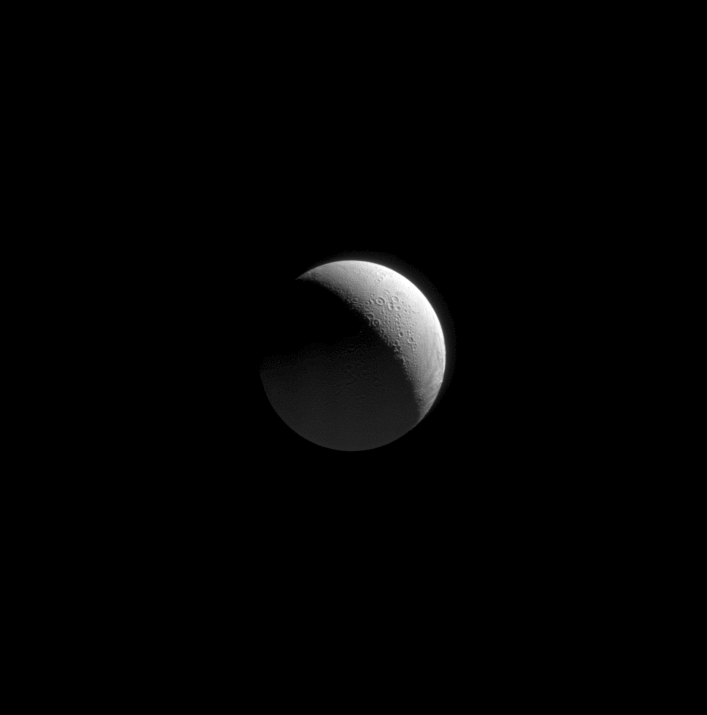

Approaching Enceladus

As the Cassini spacecraft began its August 2008 flyby of Enceladus, the spacecraft approached over the moon’s cratered north pole. Cassini acquired this view as the icy moon grew ever larger in its field of view.

In addition to the sunlit crescent at upper right, the faint glow at bottom indicates a secondary source of illumination: reflected sunlight from Saturn.

The view looks toward high northern latitudes on Enceladus (504 kilometers, or 313 miles across) from a perspective 71 degrees north of the moon’s equator. The north pole is in shadow at center.

The image was taken in visible light with the Cassini spacecraft narrow-angle camera on Aug. 11, 2008. The view was obtained at a distance of approximately 448,000 kilometers (278,000 miles) from Enceladus and at a Sun-Enceladus-spacecraft, or phase, angle of 113 degrees. Image scale at maximum resolution is 3 kilometers (2 miles) per pixel.

The Cassini-Huygens mission is a cooperative project of NASA, the European Space Agency and the Italian Space Agency. The Jet Propulsion Laboratory, a division of the California Institute of Technology in Pasadena, manages the mission for NASA’s Science Mission Directorate, Washington, D.C. The Cassini orbiter and its two onboard cameras were designed, developed and assembled at JPL. The imaging operations center is based at the Space Science Institute in Boulder, Colo.

Credit: NASA/JPL/Space Science Institute